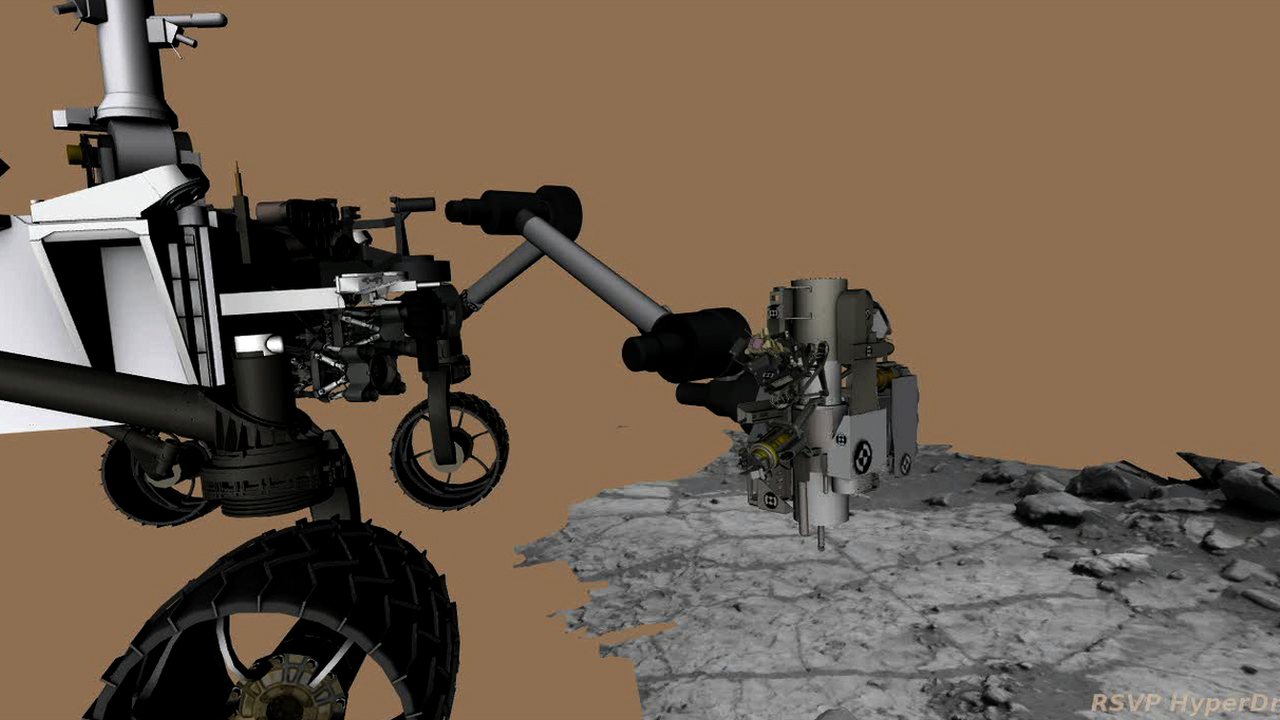

Drilling into Mars

This animation of NASA’s Curiosity rover shows the complicated suite of operations involved in conducting the rover’s first rock sample drilling on Mars and transferring the sample to the rover’s scoop for inspection. The drilling and sample transfer took place on Feb. 8 and 20, 2013, or sols 182 and 193, Curiosity’s 182nd and 193rd Martian days of operations.

The animation begins with Curiosity using its rotary percussive drill on a Martian rock. After drilling, the percussion mechanism is used to swish the sample around in the internal chambers of the drill bit to clean the bit and then transfer the sample to the scoop. The black halo around the drill illustrates when the drill’s percussion mechanism is active, either hammering into rock or shaking the drill bit to help move the sample. An orange halo highlights use of the vibration mechanism that is part of the Collection and Handling for In-Situ Martian Rock Analysis (CHIMRA) subsystem. CHIMRA’s vibration mechanism is also used to move the sample to the scoop before the scoop is imaged to verify that sample was collected.

The animation has been sped up 25 times compared to real time. The actions shown here were actually executed on two different sols so that engineers could check segments of the process.

The next steps, not shown in the animation, involve the rover processing the powdered rock and delivering it down the inlets for the Chemistry and Mineralogy instrument and the Sample Analysis at Mars instrument.

Credit: NASA/JPL-Caltech